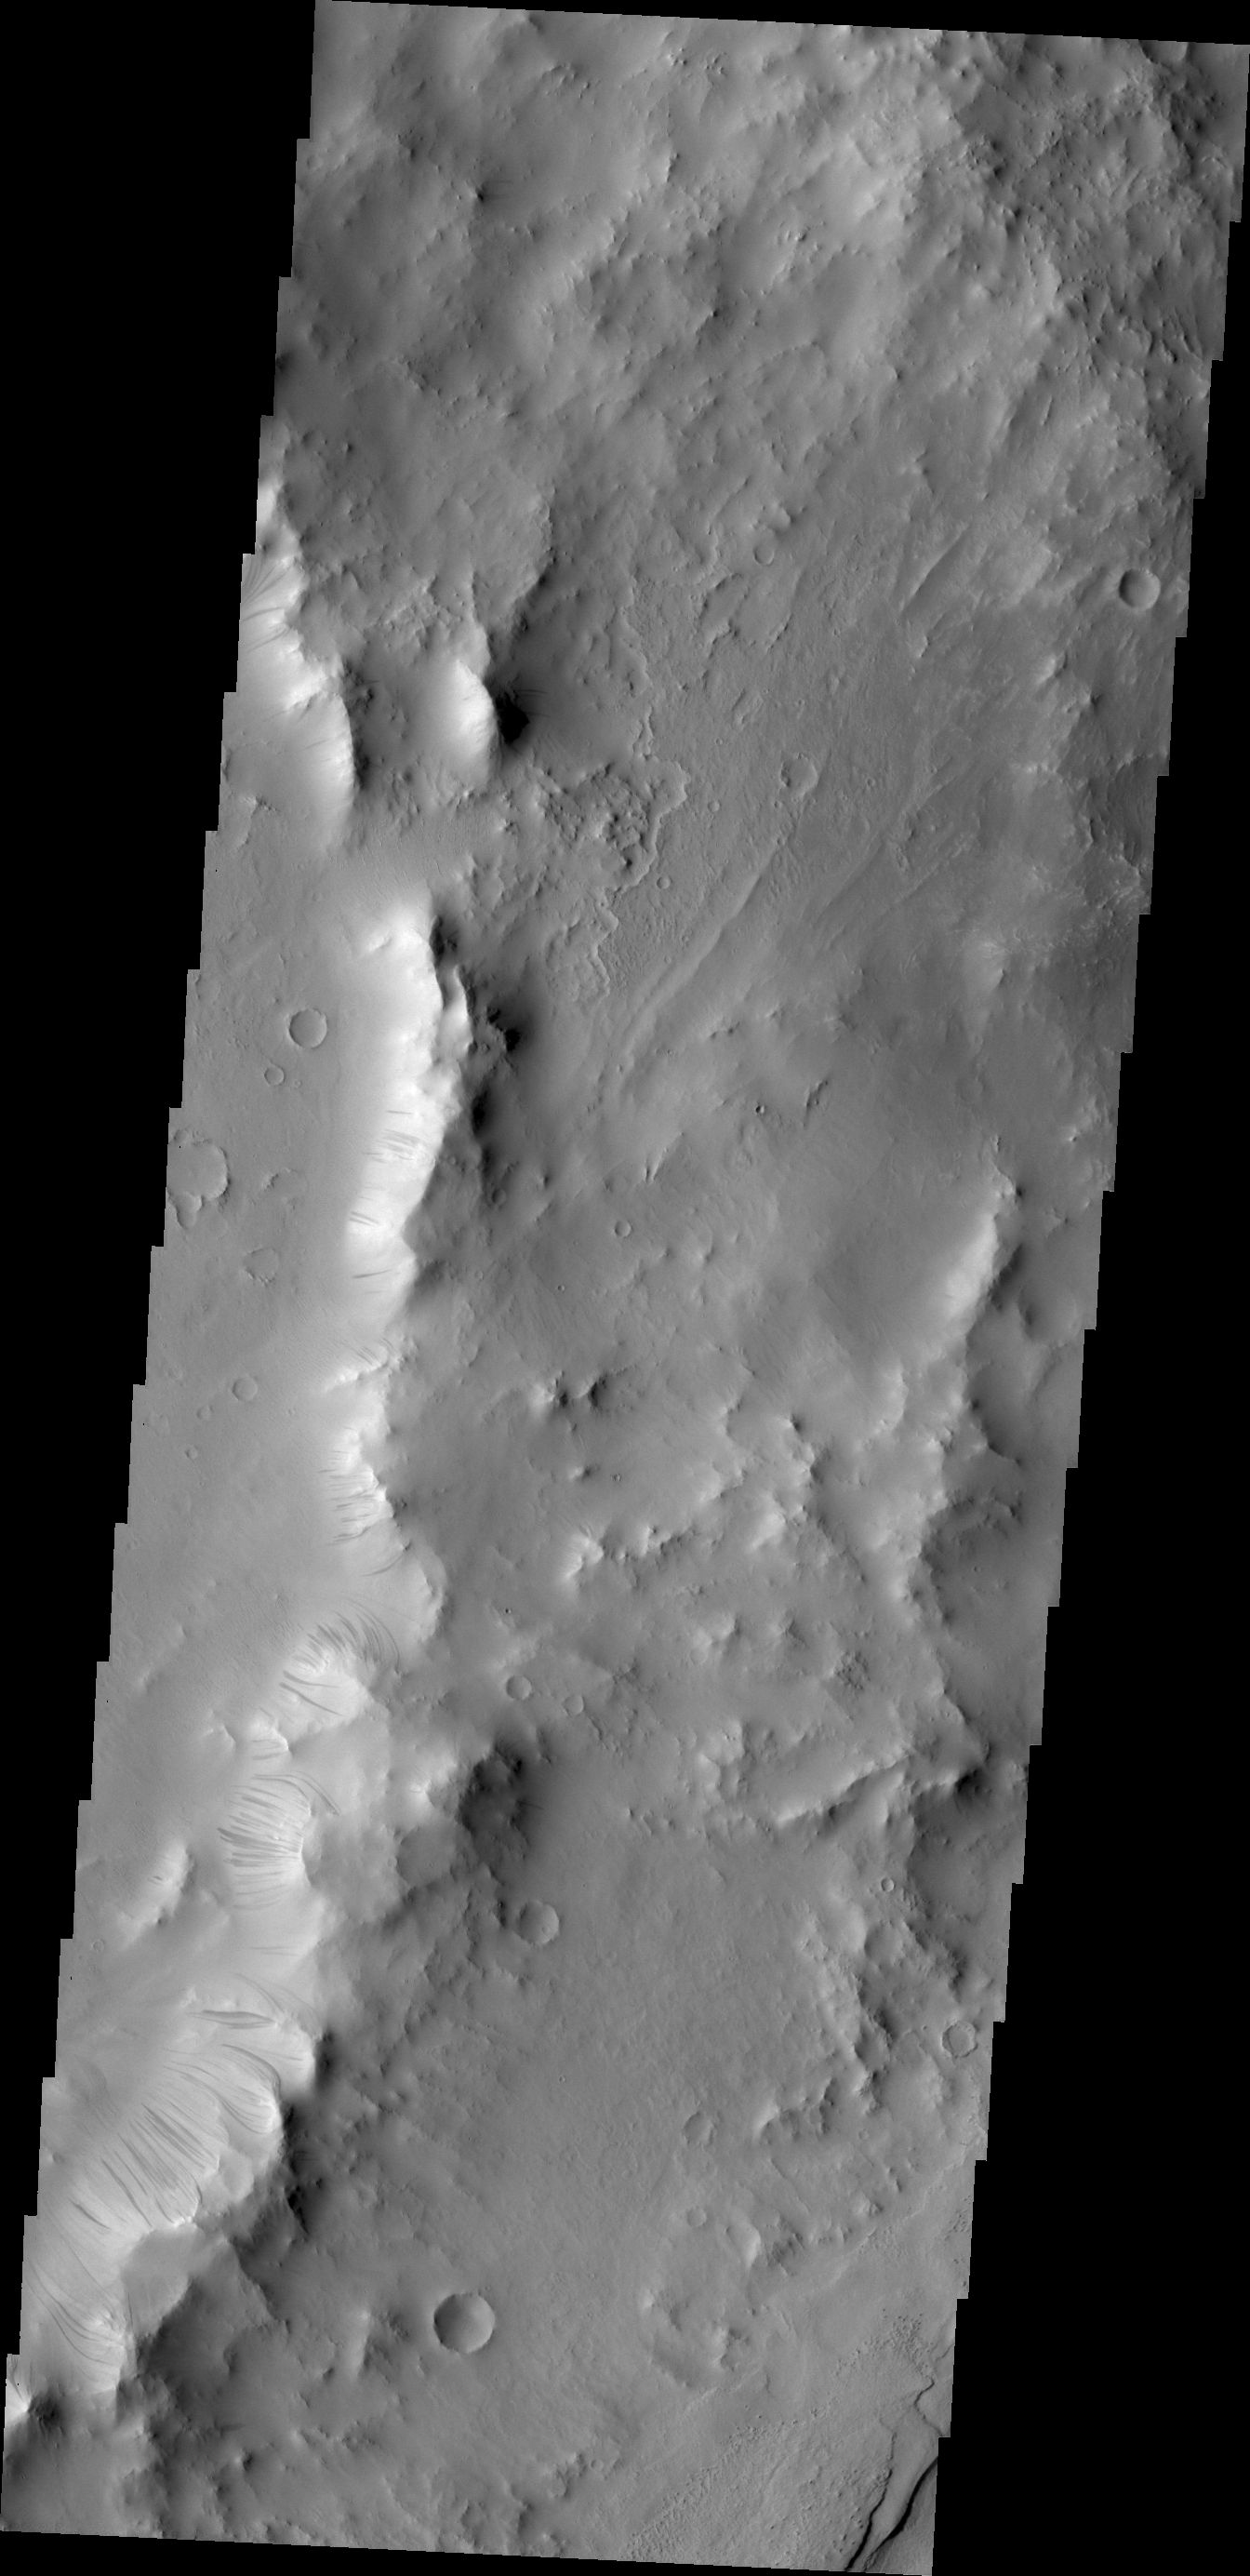

Dark Slope Streaks within Tikhonravov Crater

Dark slope streaks are a common feature on the rim of this unnamed crater within Tikhonravov Crater.

Credit: NASA/JPL/ASU